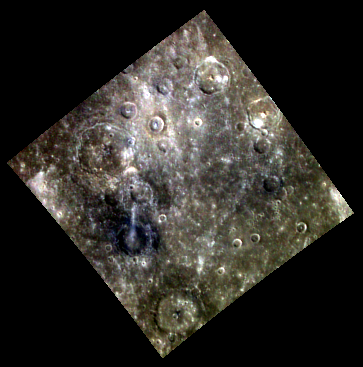

Bright and Dark

Despite the relatively low (1.6 km/pixel) resolution of this image, some clear differences are visible between the relatively blue, low-reflectance material (LRM) and the nearby terrain. While one large crater near the center left of the image excavates LRM, another to the north has exposed a brighter, redder deposit, suggesting this region is home to compositions that are heterogeneous on a very local scale.

This image was acquired as part of MDIS’s 8-color base map. The 8-color base map is composed of WAC images taken through eight different narrow-band color filters and covers more than 99% of Mercury’s surface with an average resolution of 1 kilometer/pixel. The highest-quality color images are obtained for Mercury’s surface when both the spacecraft and the Sun are overhead, so these images typically are taken with viewing conditions of low incidence and emission angles.

Date acquired: September 21, 2011
Image Mission Elapsed Time (MET): 225100792, 225100800, 225100794
Image ID: 788077, 788082, 788078
Instrument: Wide Angle Camera (WAC) of the Mercury Dual Imaging System (MDIS)
WAC filters: 9, 7, 6 (996, 748, 433 nanometers) in red, green, and blue
Center Latitude: 22.29°
Center Longitude: 21.46° E
Resolution: 1587 meters/pixel
Scale: Image Width 567 km (350 mi)
Incidence Angle: 34.1°
Emission Angle: 0.2°
Phase Angle: 33.9°

The MESSENGER spacecraft is the first ever to orbit the planet Mercury, and the spacecraft’s seven scientific instruments and radio science investigation are unraveling the history and evolution of the Solar System’s innermost planet. MESSENGER acquired over 150,000 images and extensive other data sets. MESSENGER is capable of continuing orbital operations until early 2015.

For information regarding the use of images, see the MESSENGER image use policy.

Credit: NASA/Johns Hopkins University Applied Physics Laboratory/Carnegie Institution of Washington